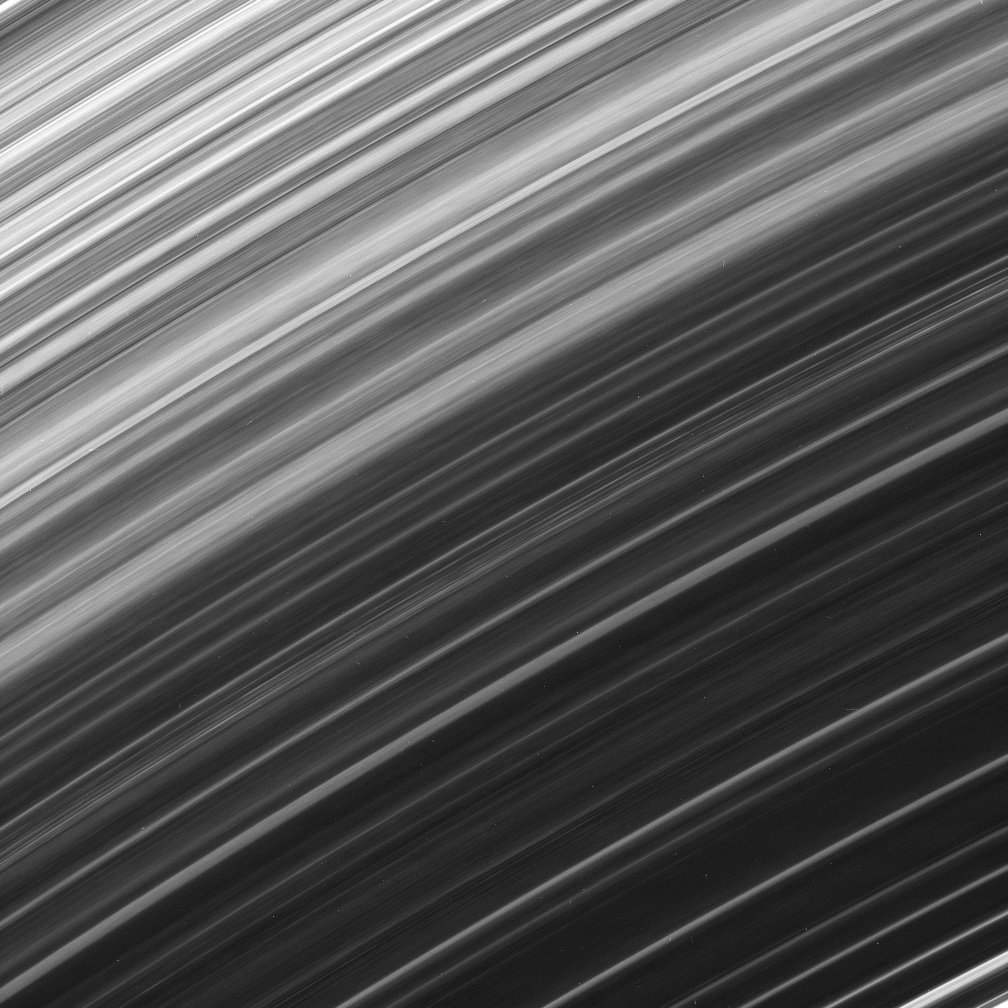

Unknown Origin

The Cassini spacecraft continues to observe brightness variations along the orbital direction within Saturn’s B ring.

This view looks toward the unlit side of the rings from about 53 degrees above the ringplane.

The image was taken in visible red light with the Cassini spacecraft narrow-angle camera on Dec. 17, 2006 at a distance of approximately 1.3 million kilometers (800,000 miles) from Saturn. Image scale is 8 kilometers (5 miles) per pixel.

The Cassini-Huygens mission is a cooperative project of NASA, the European Space Agency and the Italian Space Agency. The Jet Propulsion Laboratory, a division of the California Institute of Technology in Pasadena, manages the mission for NASA’s Science Mission Directorate, Washington, D.C. The Cassini orbiter and its two onboard cameras were designed, developed and assembled at JPL. The imaging operations center is based at the Space Science Institute in Boulder, Colo.

Credit: NASA/JPL/Space Science Institute